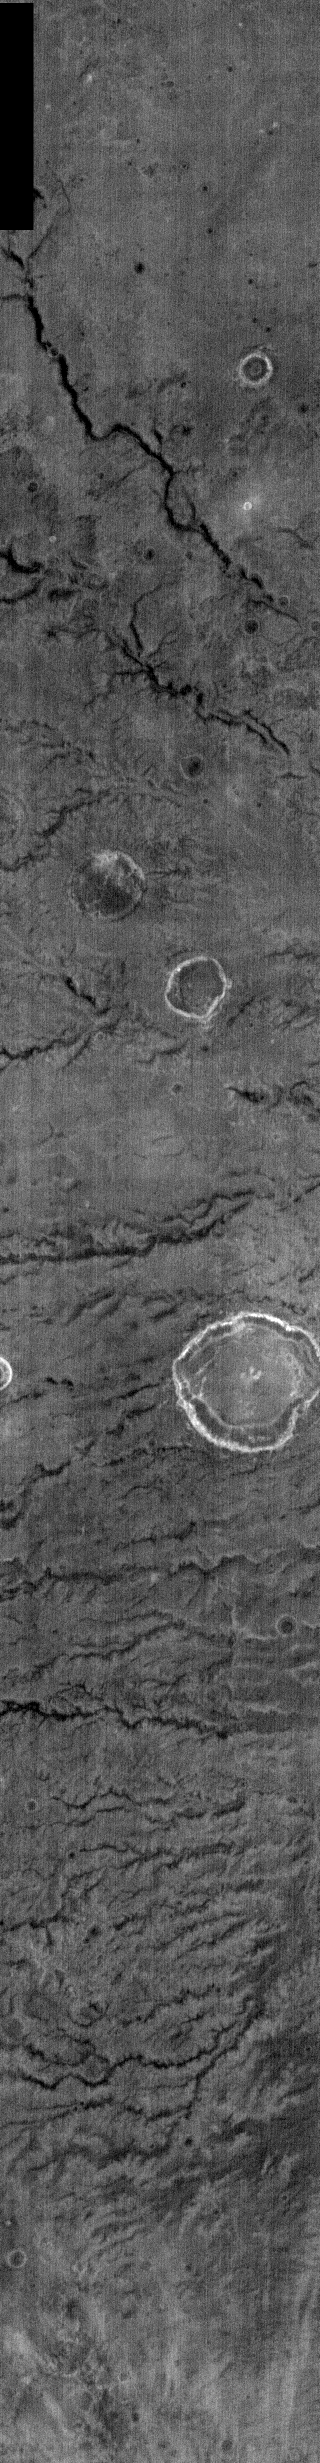

Nighttime IR Channels

This night time IR image shows Parana Vallis. Parana Vallis is one of many channels located in the Martian highlands SE of Eos Chasma (the eastern end of Valles Marineris). Parana Vallis is likely to have been formed by fluvial activity.

NOTE: in nighttime images North is to the bottom of the image.

Image information: IR instrument. Latitude -24.6, Longitude 349.7 East (10.3 West). 100 meter/pixel resolution.

Note: this THEMIS visual image has not been radiometrically nor geometrically calibrated for this preliminary release. An empirical correction has been performed to remove instrumental effects. A linear shift has been applied in the cross-track and down-track direction to approximate spacecraft and planetary motion. Fully calibrated and geometrically projected images will be released through the Planetary Data System in accordance with Project policies at a later time.

NASA’s Jet Propulsion Laboratory manages the 2001 Mars Odyssey mission for NASA’s Office of Space Science, Washington, D.C. The Thermal Emission Imaging System (THEMIS) was developed by Arizona State University, Tempe, in collaboration with Raytheon Santa Barbara Remote Sensing. The THEMIS investigation is led by Dr. Philip Christensen at Arizona State University. Lockheed Martin Astronautics, Denver, is the prime contractor for the Odyssey project, and developed and built the orbiter. Mission operations are conducted jointly from Lockheed Martin and from JPL, a division of the California Institute of Technology in Pasadena.

Credit: NASA/JPL/Arizona State University